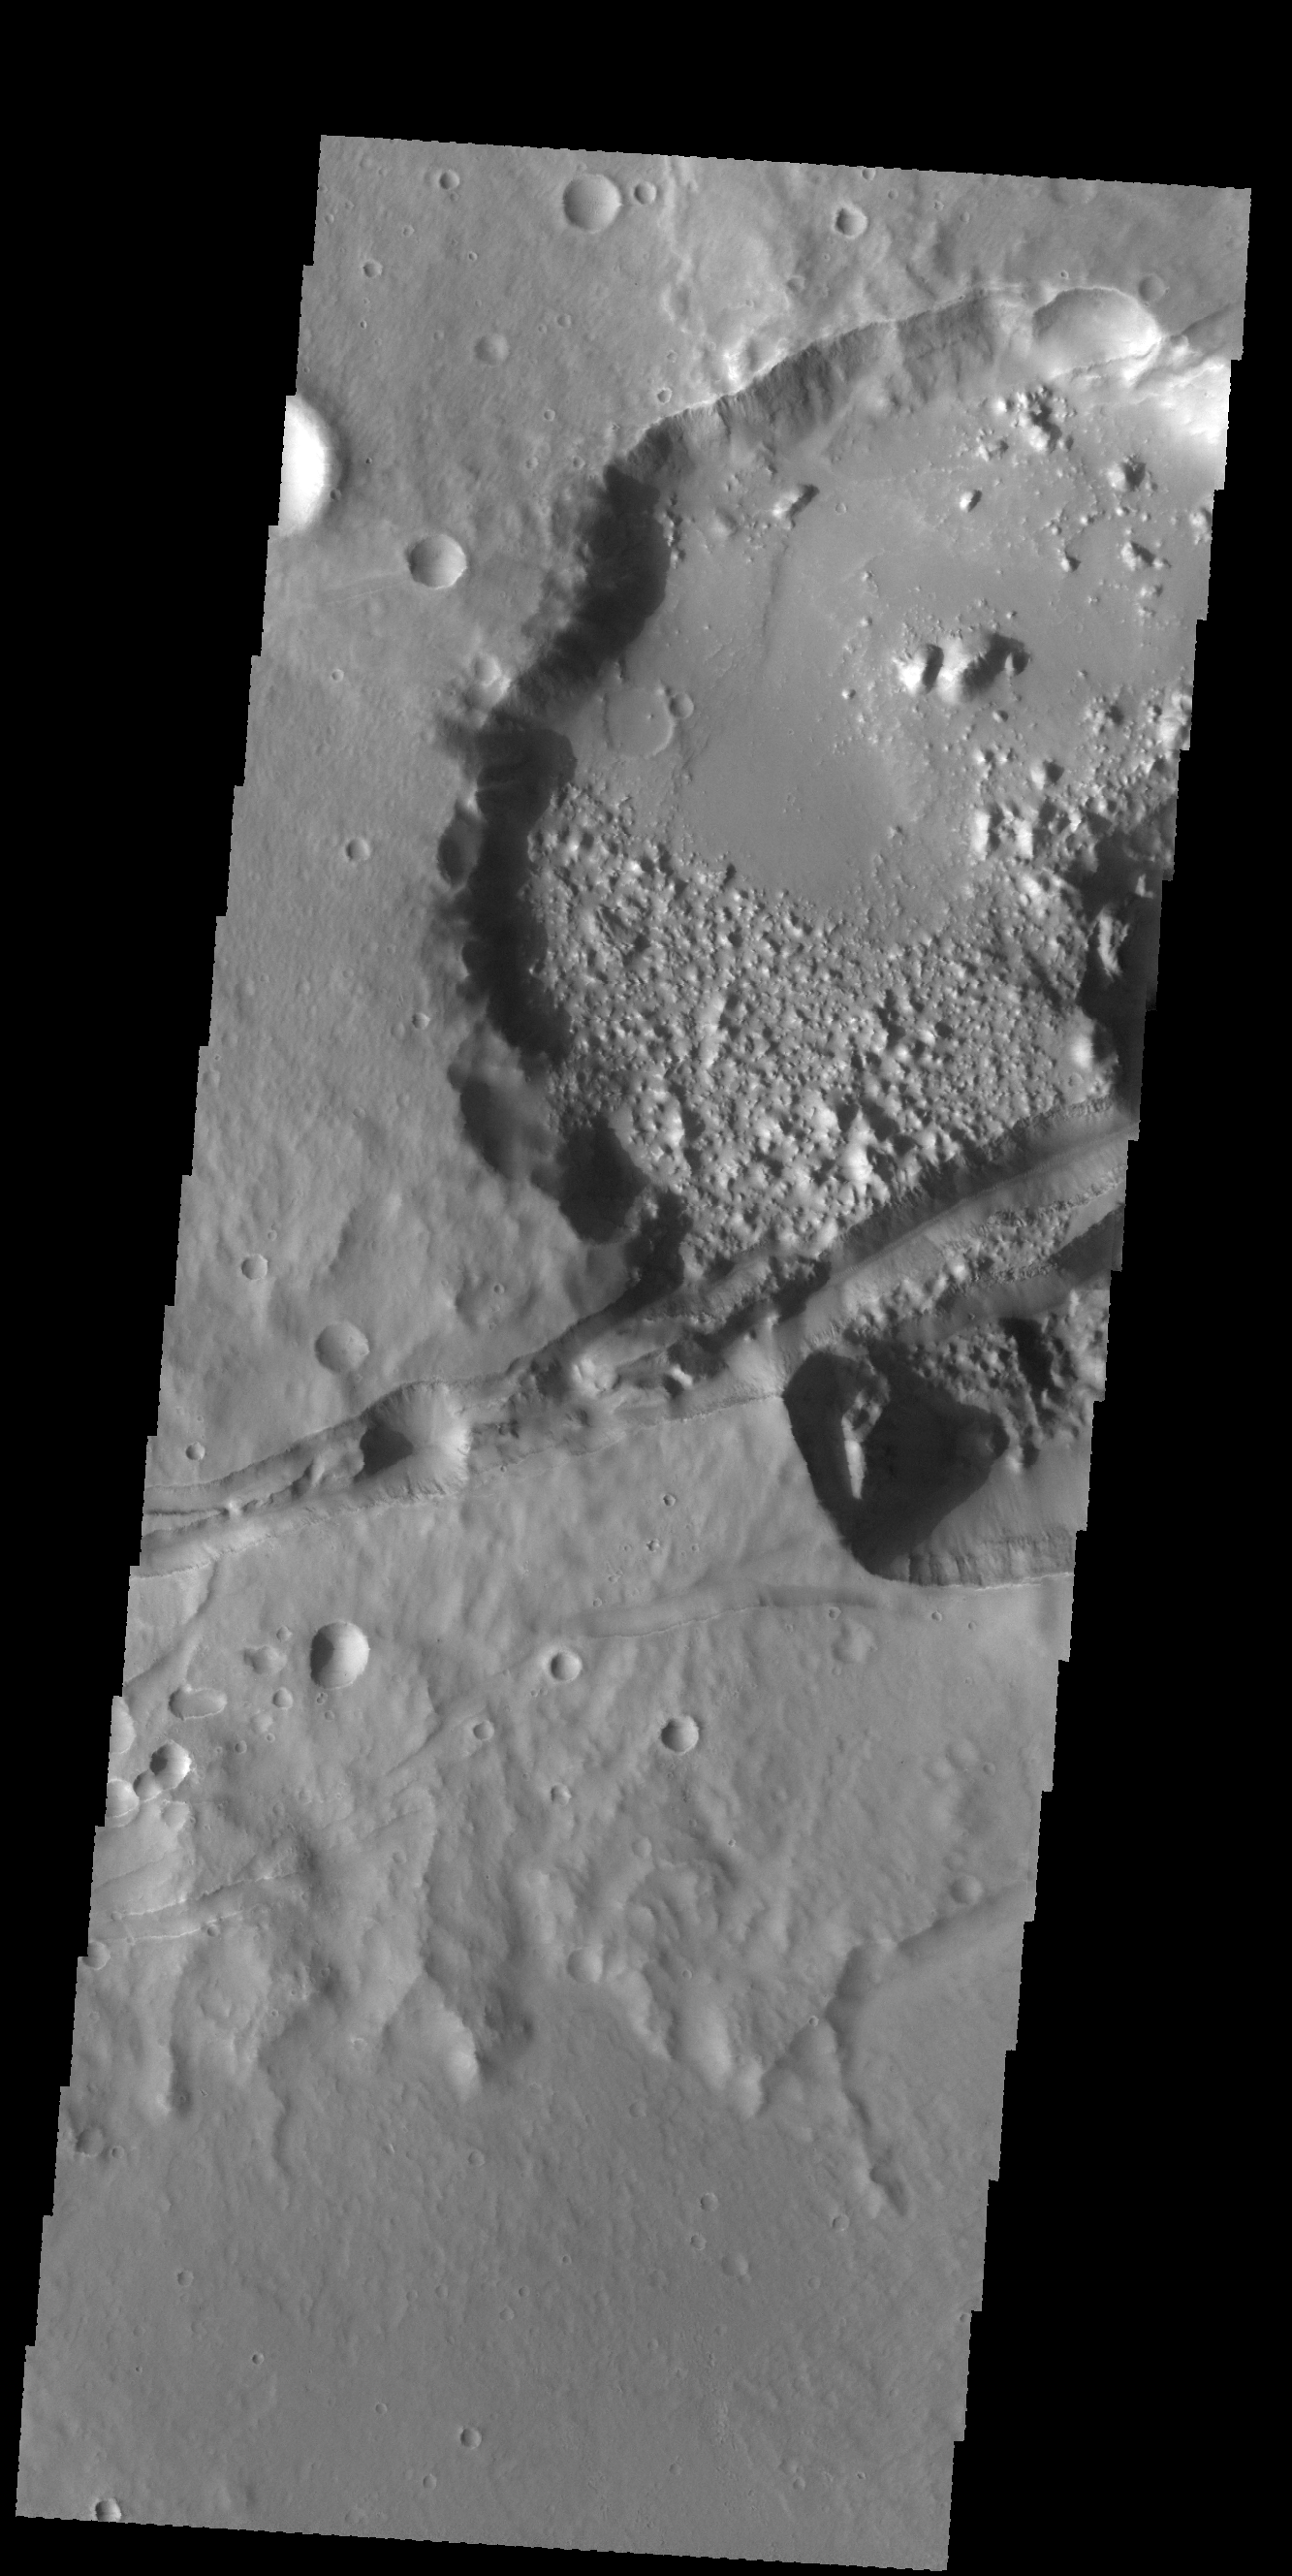

Sirenum Fossae

Today’s VIS image shows several linear depressions that cross an unnamed crater. The depressions are tectonic fractures that are hundreds of km long.

Credit: NASA/JPL-Caltech/ASU